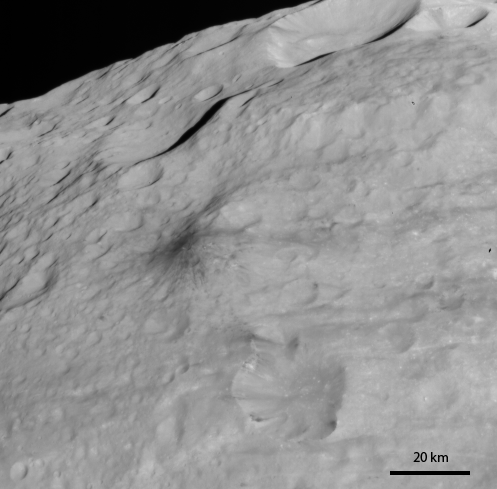

Dark Hill

NASA’s Dawn spacecraft obtained this image of the surface of Vesta with its framing camera on August 12, 2011. This image was taken through the framing camera’s clear filter. The image has a resolution of about 260 meters per pixel.

The Dawn mission to Vesta and Ceres is managed by the Jet Propulsion Laboratory, Pasadena, Calif., for NASA’s Science Mission Directorate, Washington, D.C. It is a project of the Discovery Program managed by NASA’s Marshall Space Flight Center, Huntsville, Ala. UCLA, is responsible for overall Dawn mission science. Orbital Sciences Corporation of Dulles, Va., designed and built the Dawn spacecraft.

The framing cameras were developed and built under the leadership of the Max Planck Institute for Solar System Research, Katlenburg-Lindau, Germany, with significant contributions by the German Aerospace Center (DLR) Institute of Planetary Research, Berlin, and in coordination with the Institute of Computer and Communication Network Engineering, Braunschweig. The framing camera project is funded by NASA, the Max Planck Society and DLR. JPL is a division of the California Institute of Technology, in Pasadena.

Credit: NASA/JPL-Caltech/UCLA/MPS/DLR/IDA/PSI